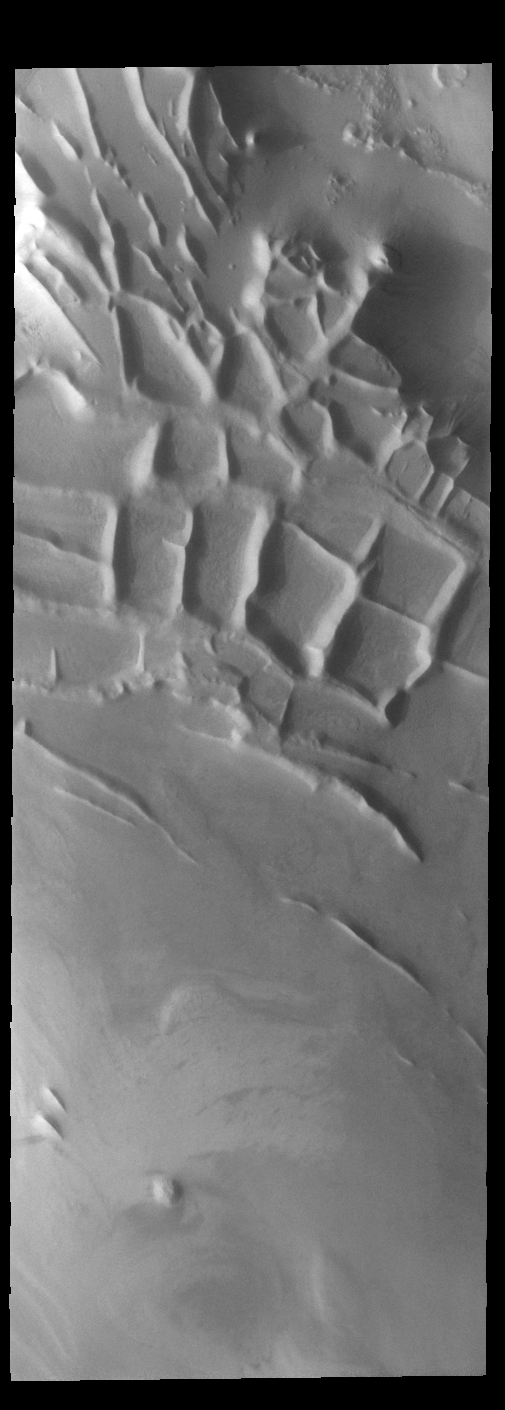

Angustus Labyrinthus

Angustus Labyrinthus is a unique region near the south polar cap. The squares formed by intersecting ridges have given the feature the informal name of Inca City. The linear ridges are believed to have formed by volcanic and tectonic forces, where magma filled fractures in the subsurface and then erosion revealed the magmatic material.

Credit: NASA/JPL-Caltech/ASU